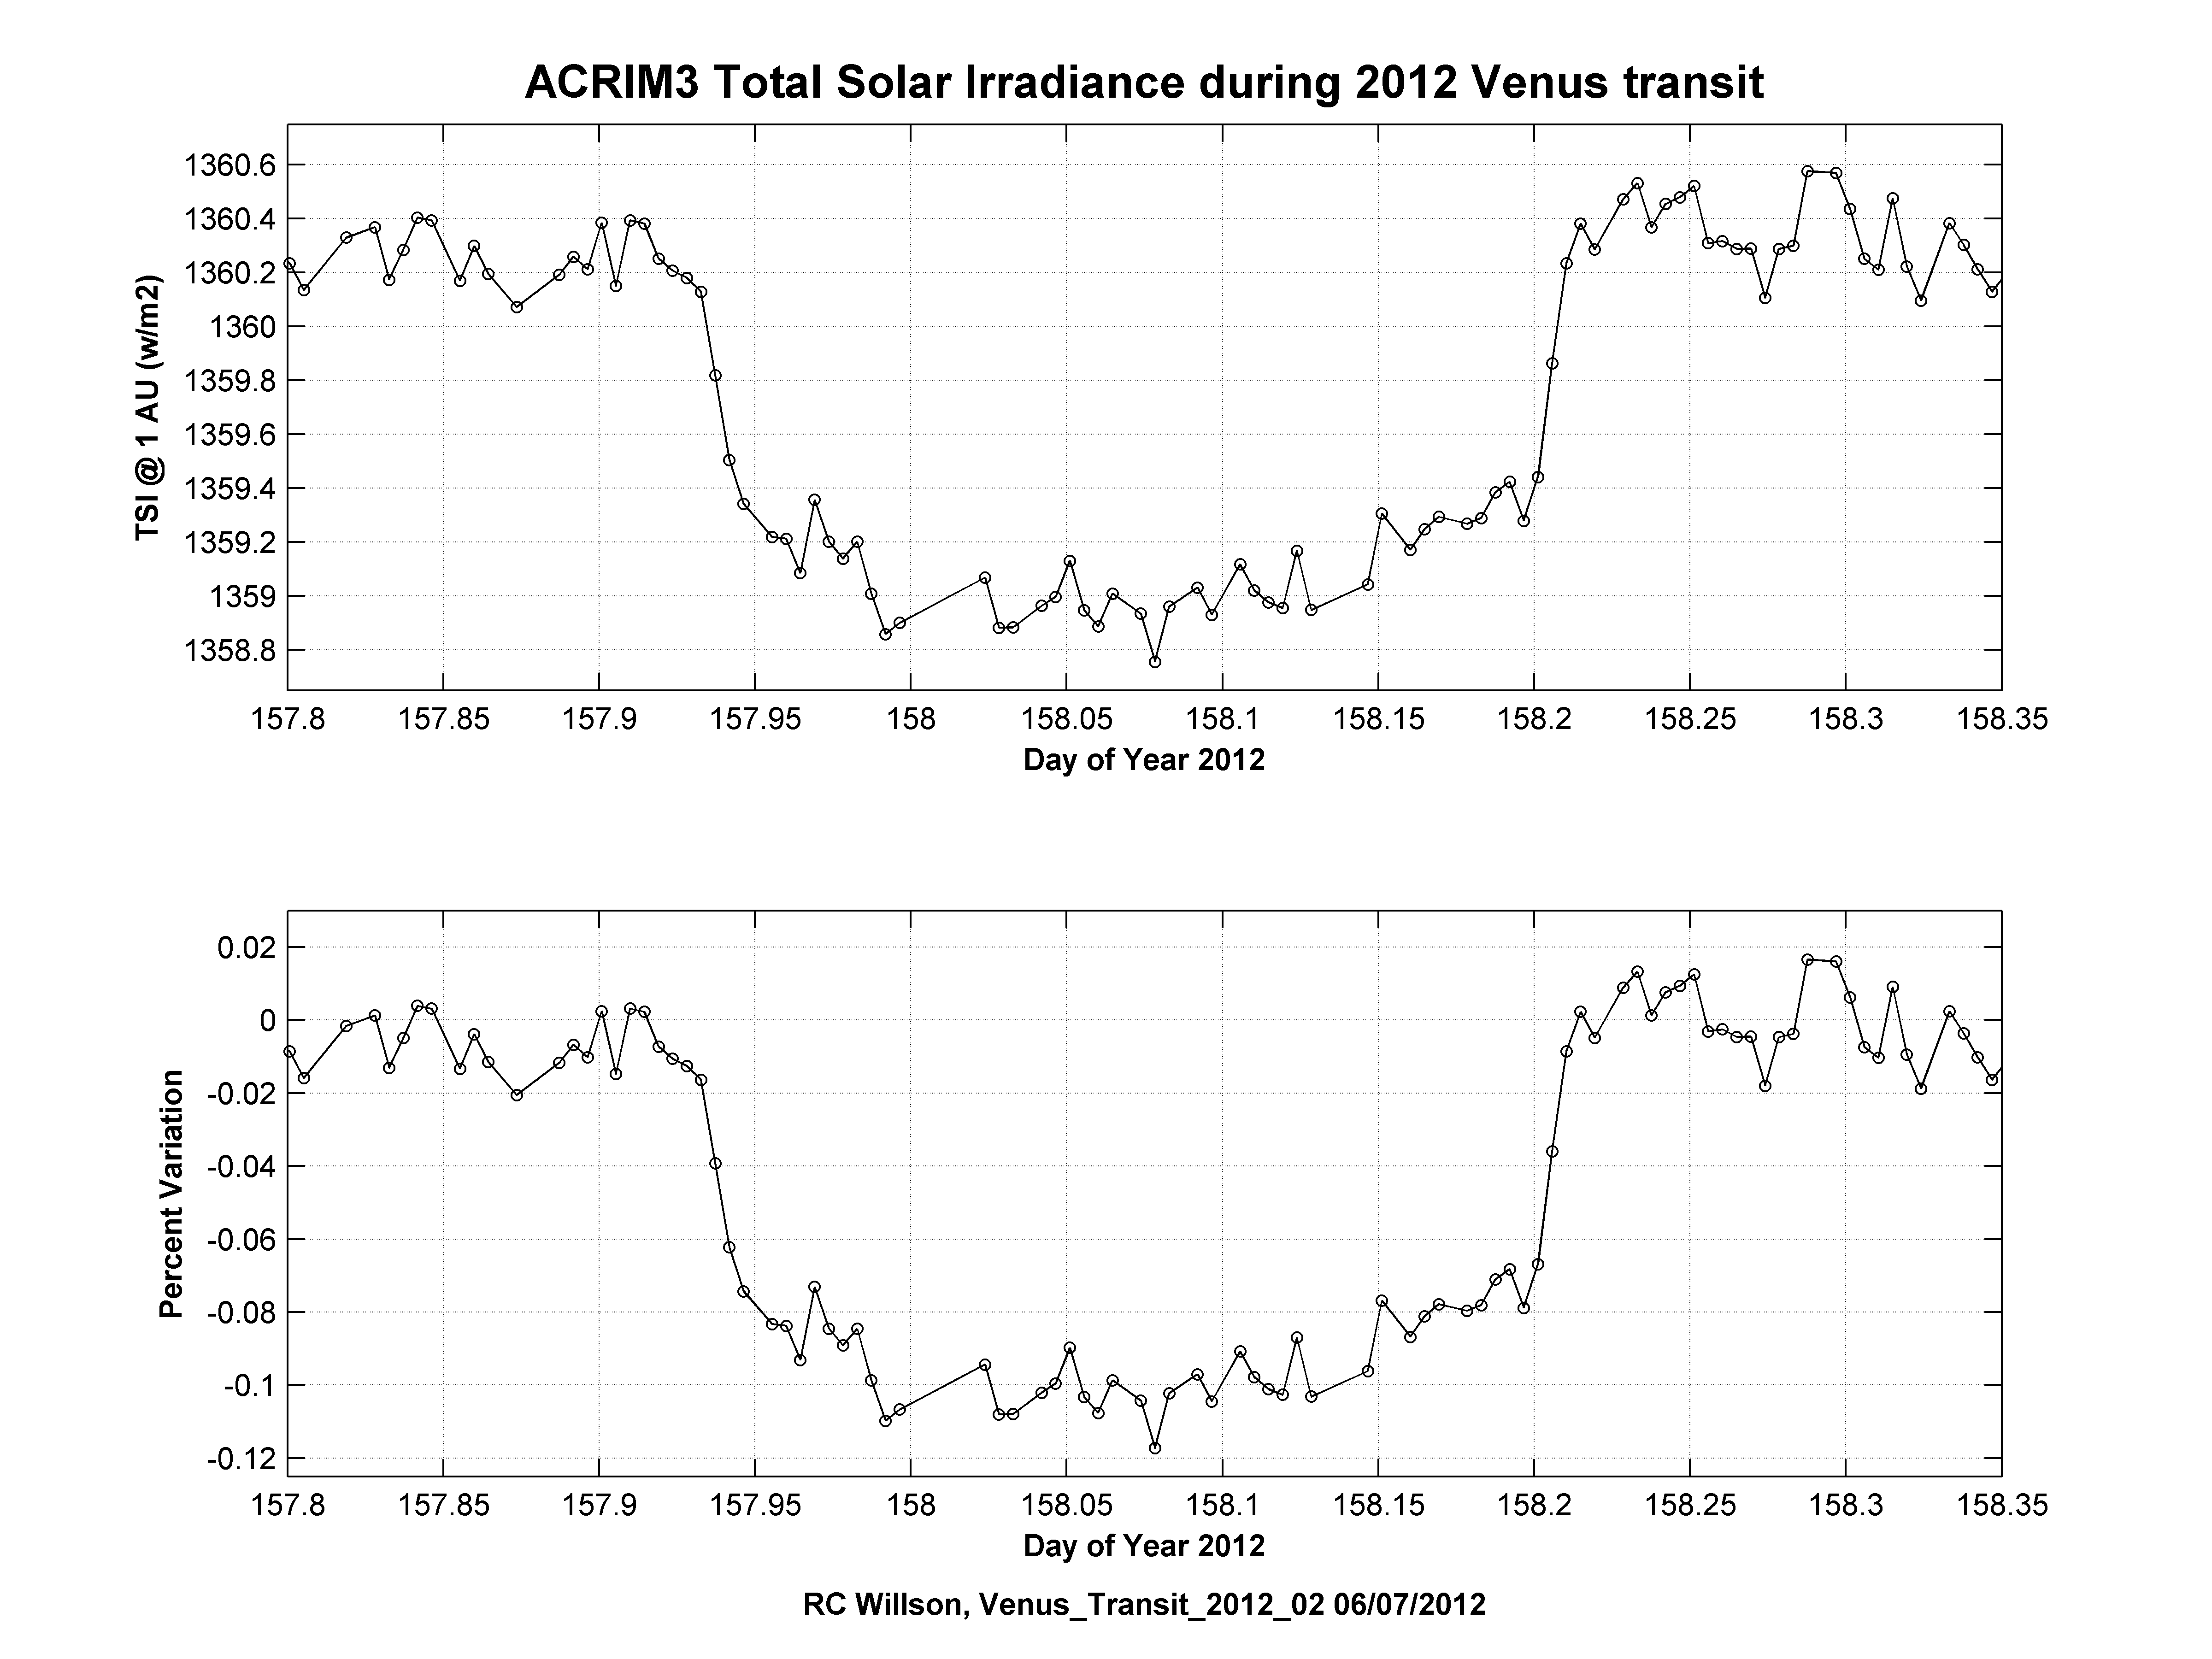

NASA’s ACRIMSAT Observes Venus Transit

Observations of the total solar irradiance made with the ACRIM3 instrument on NASA’s ACRIMSAT satellite on June 5 and 6, 2012, tracked the effect of the transit of Venus, which lasted about six hours.

Venus’ angular diameter in transit is approximately one-thirtieth the diameter of the sun, so it covered approximately 0.1 percent of the sun’s surface. The ACRIM 3 data measure changes in total solar irradiance over time with a sample certainty of approximately 0.007 percent. ACRIM3 observed a maximum decrease in total solar irradiance of approximately 1.4 watts per square meter, or approximately 0.1 percent, which closely corresponds to the apparent size of Venus compared to that of the sun as seen from Earth.

Analyses of the radiation from the edge of the sun as Venus transited shows features characteristic of Venus’ atmosphere. This information can provide a model to look for the signature of planetary atmospheres when similar observations are obtained from the transits of planets in orbit around other stars (known as exoplanets).

The ACRIMSAT/ACRIM3 experiment has been monitoring variations in total solar irradiance for NASA since 2000 and made nearly full-time observations during the 2012 transit of Venus. The ACRIMSAT project manager, Sandy Kwan, of NASA’s Jet Propulsion Laboratory, Pasadena, Calif., made a special effort to acquire ACRIM3 total solar irradiance data in near real time and provide them to the Principal Investigator of the ACRIM3 Science Team, Dr. Richard C. Willson, for prompt processing and production of total solar irradiance results.

Credit: NASA/JPL-Caltech